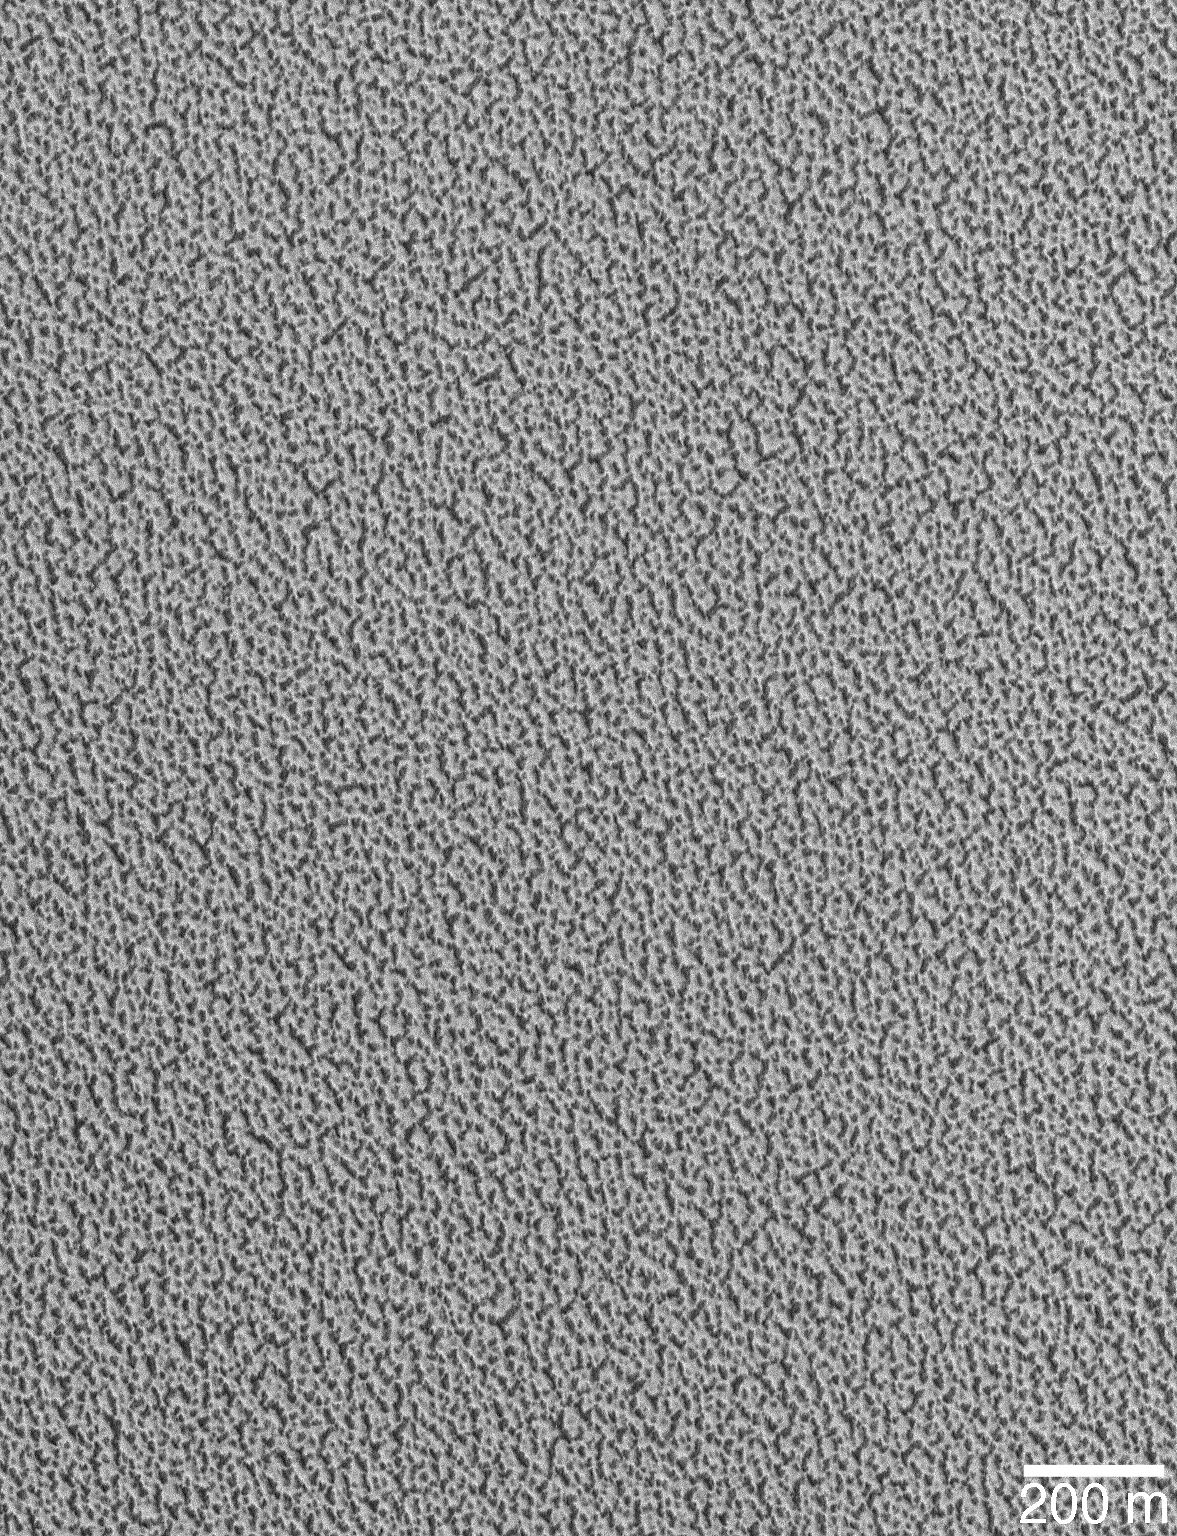

North Polar Ice

This Mars Global Surveyor (MGS) Mars Orbiter Camera (MOC) image illustrates very well the detailed, pitted nature of the north polar residual ice cap. As water ice sublimes away a little bit each summer, dark-floored pits have formed, trapping dust and other debris.

Location near: 85.1°N, 284.6°W
200 m scale bar = ~219 yards
Illumination from: lower left
Season: Northern Summer

Credit: NASA/JPL/Malin Space Science Systems